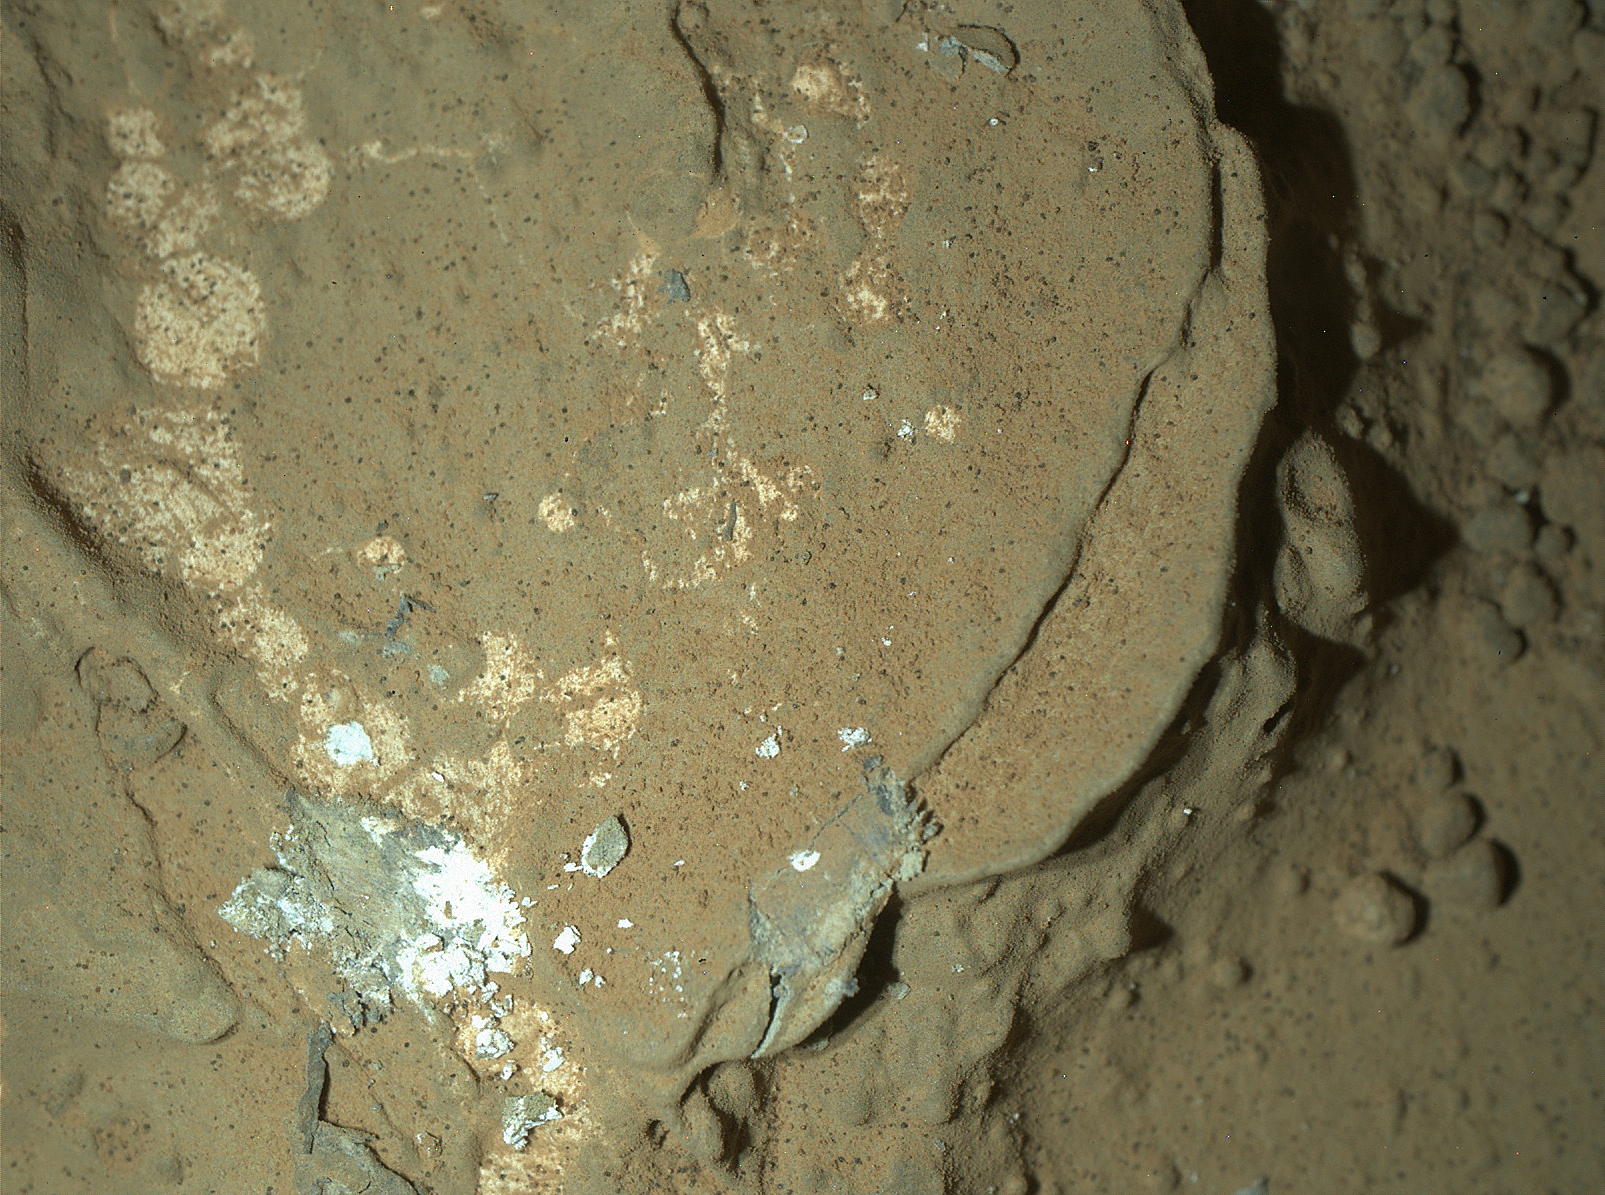

MAHLI’s First Night Imaging of Martian Rock, White Lighting

This image of a Martian rock illuminated by white-light LEDs (light emitting diodes) is part of the first set of nighttime images taken by the Mars Hand Lens Imager (MAHLI) camera at the end of the robotic arm of NASA’s Mars rover Curiosity. MAHLI took the images on Jan. 22, 2013 (PST), after dark on the 165th Martian day, or sol, of the rover’s work on Mars.

This rock target in the “Yellowknife Bay” area of Mars’ Gale Crater is called “Sayunei.” The image covers an area about 1.3 inches by 1 inch (3.4 by 2.5 centimeters). The illumination came from one of MAHLI’s two groups of white LED pairs. This allowed surface features to cast shadows and provide textural detail.

White-light LED illumination was also used for a nighttime image of MAHLI’s calibration target, shown at PIA16713.

Malin Space Science Systems, San Diego, developed, built and operates MAHLI and the MAHLI engineering model. NASA’s Jet Propulsion Laboratory, Pasadena, Calif., manages the Mars Science Laboratory Project and the mission’s Curiosity rover for NASA’s Science Mission Directorate in Washington. Curiosity and the mission’s Vehicle System Test Bed rover were designed and built at JPL, a division of the California Institute of Technology in Pasadena.

Credit: NASA/JPL-Caltech/MSSS